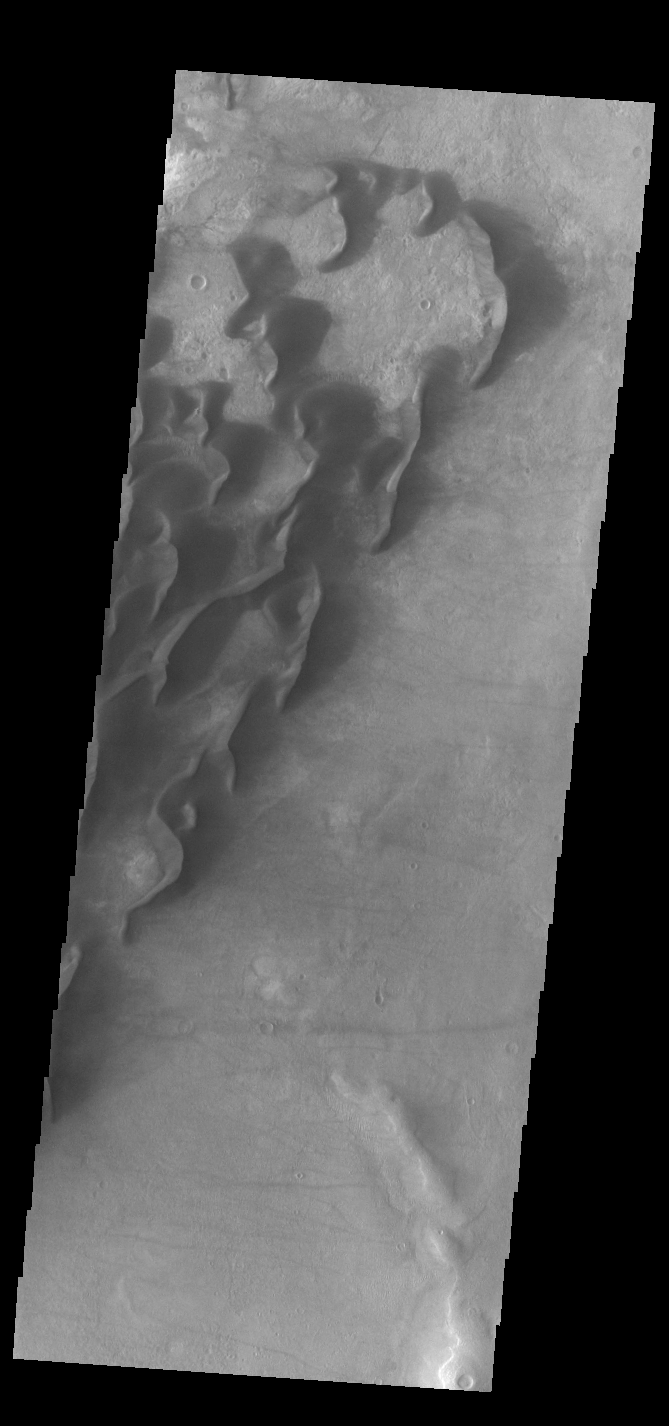

Kaiser Crater Dunes

This VIS image is located in Kaiser Crater and shows many individual dunes. The crater floor is visible between the dunes, indicating that there is a limited sand supply creating the dunes. Local winds continue to move the sand dunes across the crater floor. There are two sides to a dune, the low angle slope of the windward face and the high angle slope of the leeward side. The steep side is called the slip face. Wind blows sand grains up the low angle slope of the dunes which then “fall down” the slip face. In this way the whole dune moves towards the slip face. The winds blow from the windward to the leeward side of the dunes. In this image the slip faces are on the left side of the dune, so the dunes are slowly moving to the left side of this image. Kaiser Crater is located in Noachis Terra.

Credit: NASA/JPL-Caltech/ASU